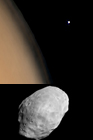

Phobos Over the Martian Limb

MOC Wide Angle View

MOC Narrow Angle Camera View

MGS MOC Release No. MOC2-400, 23 June 2003

Mars has two natural satellites, or moons, Phobos and Deimos. On 1 June 2003, the Mars Global Surveyor (MGS) spacecraft was slewed eastward to capture these views of the inner moon, Phobos, shortly before it set over the afternoon limb. Phobos orbits Mars about 3 times a day at an average distance of 9,378 km (5,828 mi). About 0.006 times the size of Earth’s Moon, Phobos is a potato-shaped object with dimensions approximately 27 by 22 by 18 kilometers (about 17 by 14 by 11 miles).

The first picture shown here is a color composite of four MGS Mars Orbiter Camera (MOC) wide angle images; the second is the same as the first, but indicates the location of Phobos. The third view is a MOC narrow angle image, taken at the same time as the wide angle views, showing details on the surface of the tiny moon.

Phobos is one of the darkest objects in the Solar System. Thus, four wide angle images were obtained to make the picture of Phobos over the martian limb: a pair of red and blue wide angle images was acquired for the limb, and a pair of separate images were required to see Phobos. The wide angle images illustrate the fact that Phobos is mostly colorless (dark gray); the faint orange/red hue in the wide angle picture is a combination of slight differences in the focal lengths of the blue and red cameras and the orange/red illumination provided by reflection of sunlight off Mars. To a person standing on Phobos, the red planet would fill most of the sky.

The high resolution image (bottom) was taken at the same time as the wide angle views. MGS was about 9,670 kilometers (6,010 miles) from Phobos when the picture was taken. At this distance, the image resolution is about 36 meters (470 ft.) per pixel; the maximum dimension of Phobos as seen in this image (the diagonal from lower left to upper right) is just over 24 km (15 mi). This is the “trailing” hemisphere, the part of Phobos that faces opposite the direction that the moon orbits Mars. This is a part of Phobos that was not seen by MOC in 1998, when MGS made several close flybys of the tiny moon.

The rows of grooves and aligned pits on Phobos are related to, and were probably caused by, a large meteor impact that occurred on the side of Phobos that is not seen here. That large crater, Stickney, was named for the maiden name of the wife of the astronomer that discovered Phobos and the other martian satellite, Deimos, in 1877, Asaph Hall.

Credit: NASA/JPL/Malin Space Science Systems